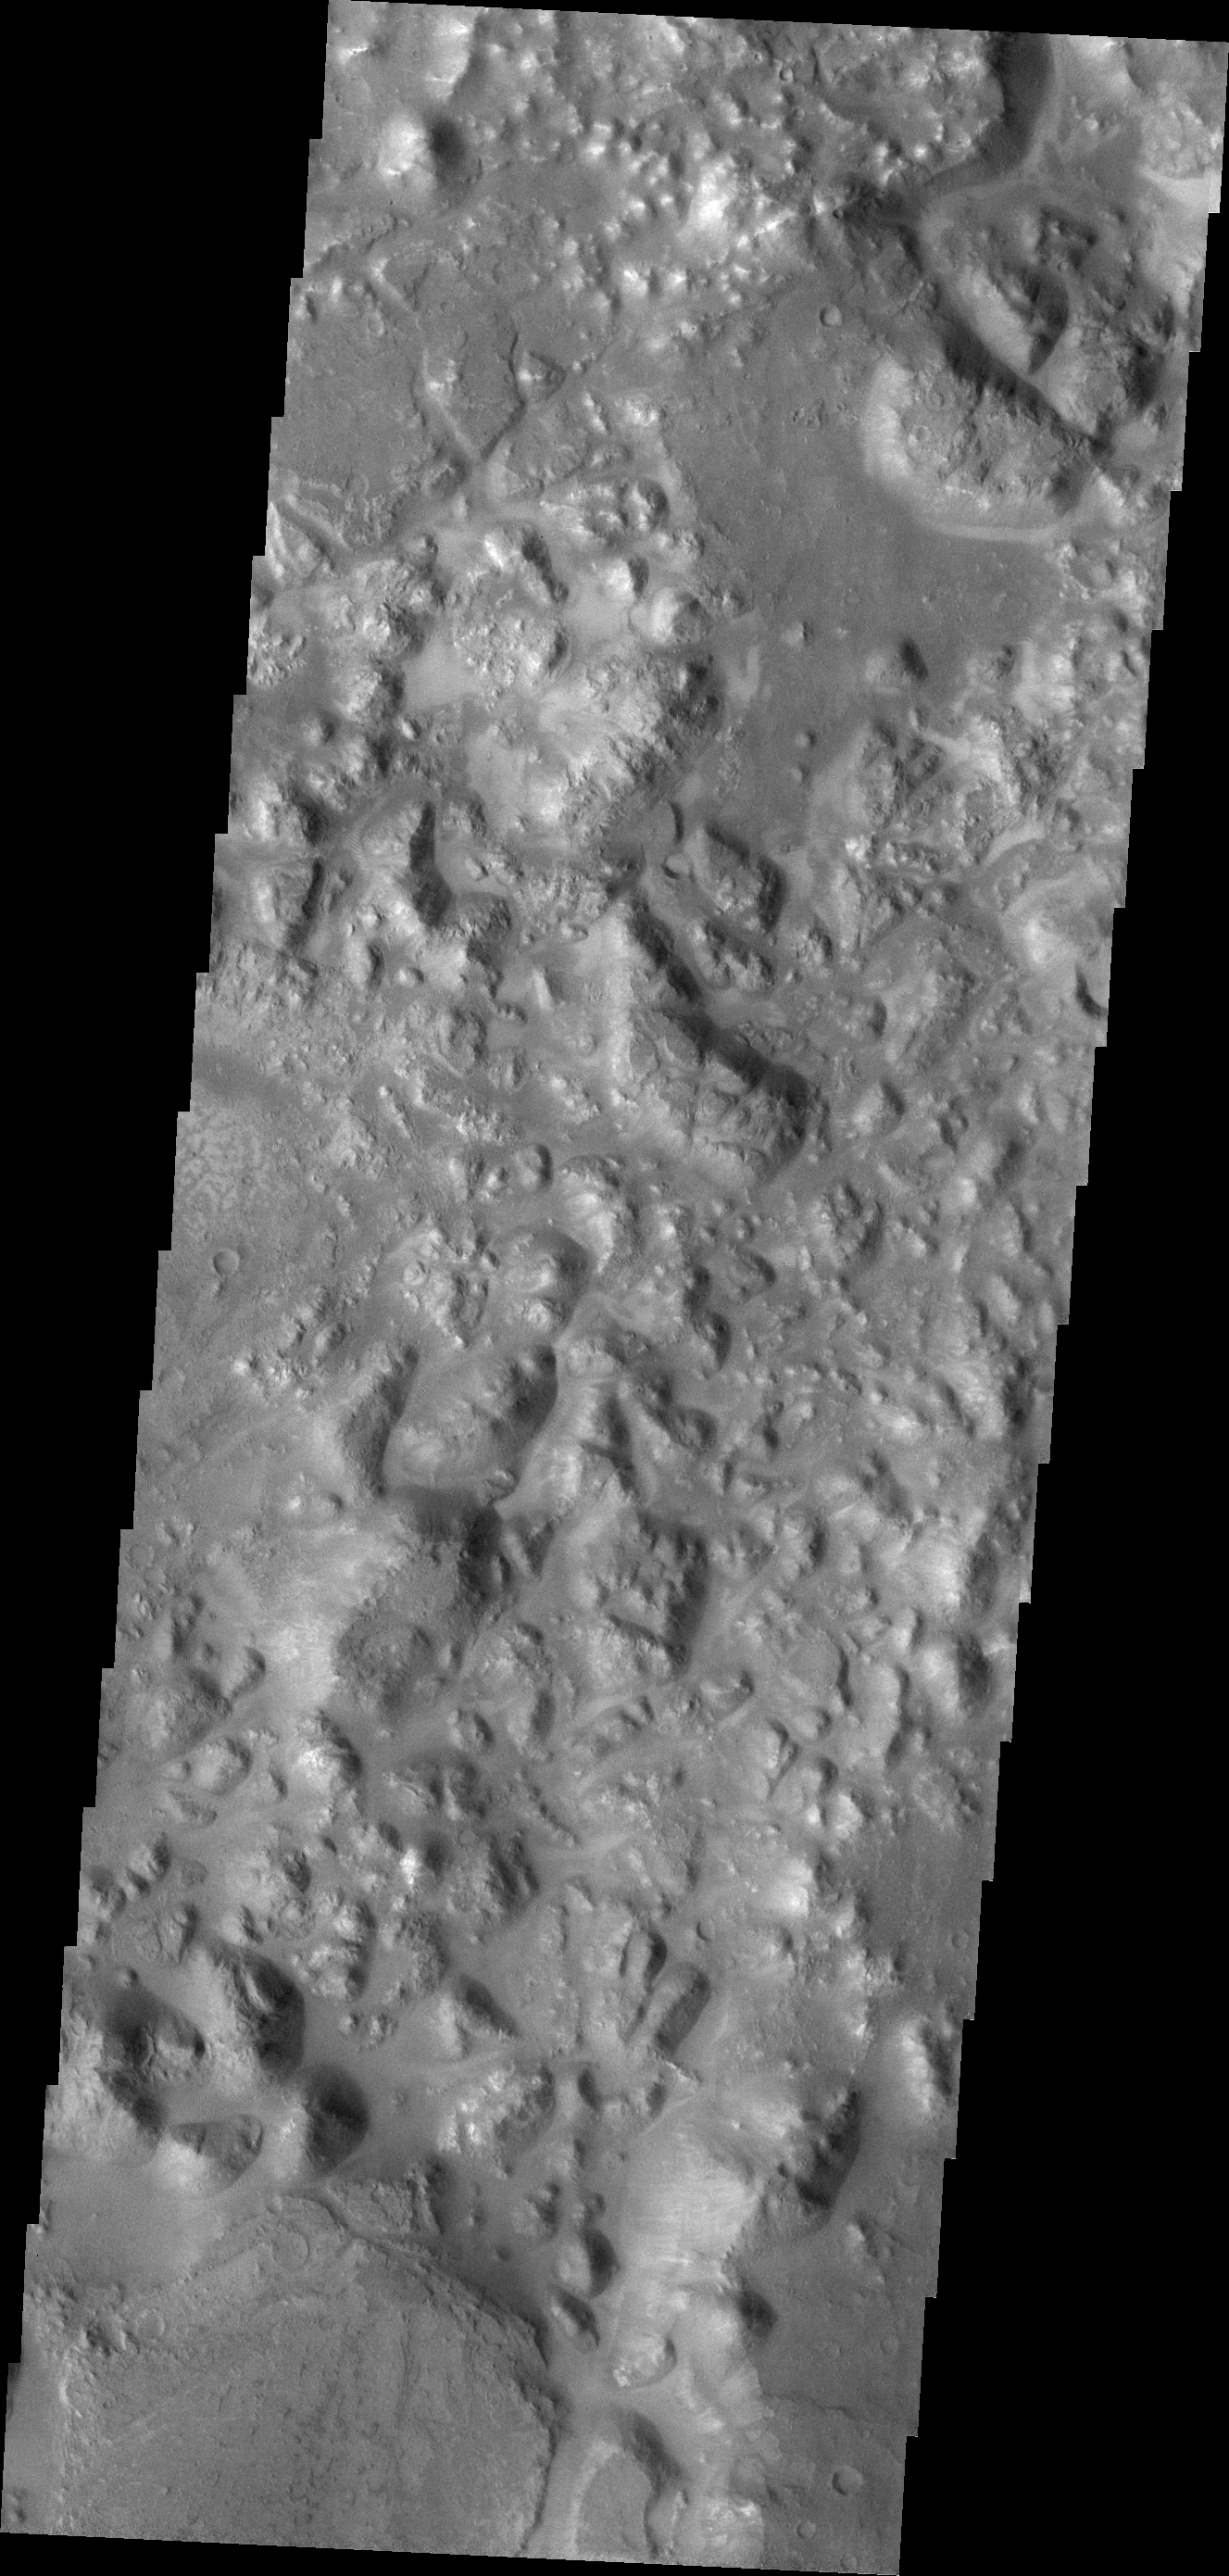

Morava Valles Chaos

Areas of blocky terrain are common in Morava Valles. The blocks are termed chaos and are near the beginning of the valley system.

Credit: NASA/JPL/ASU